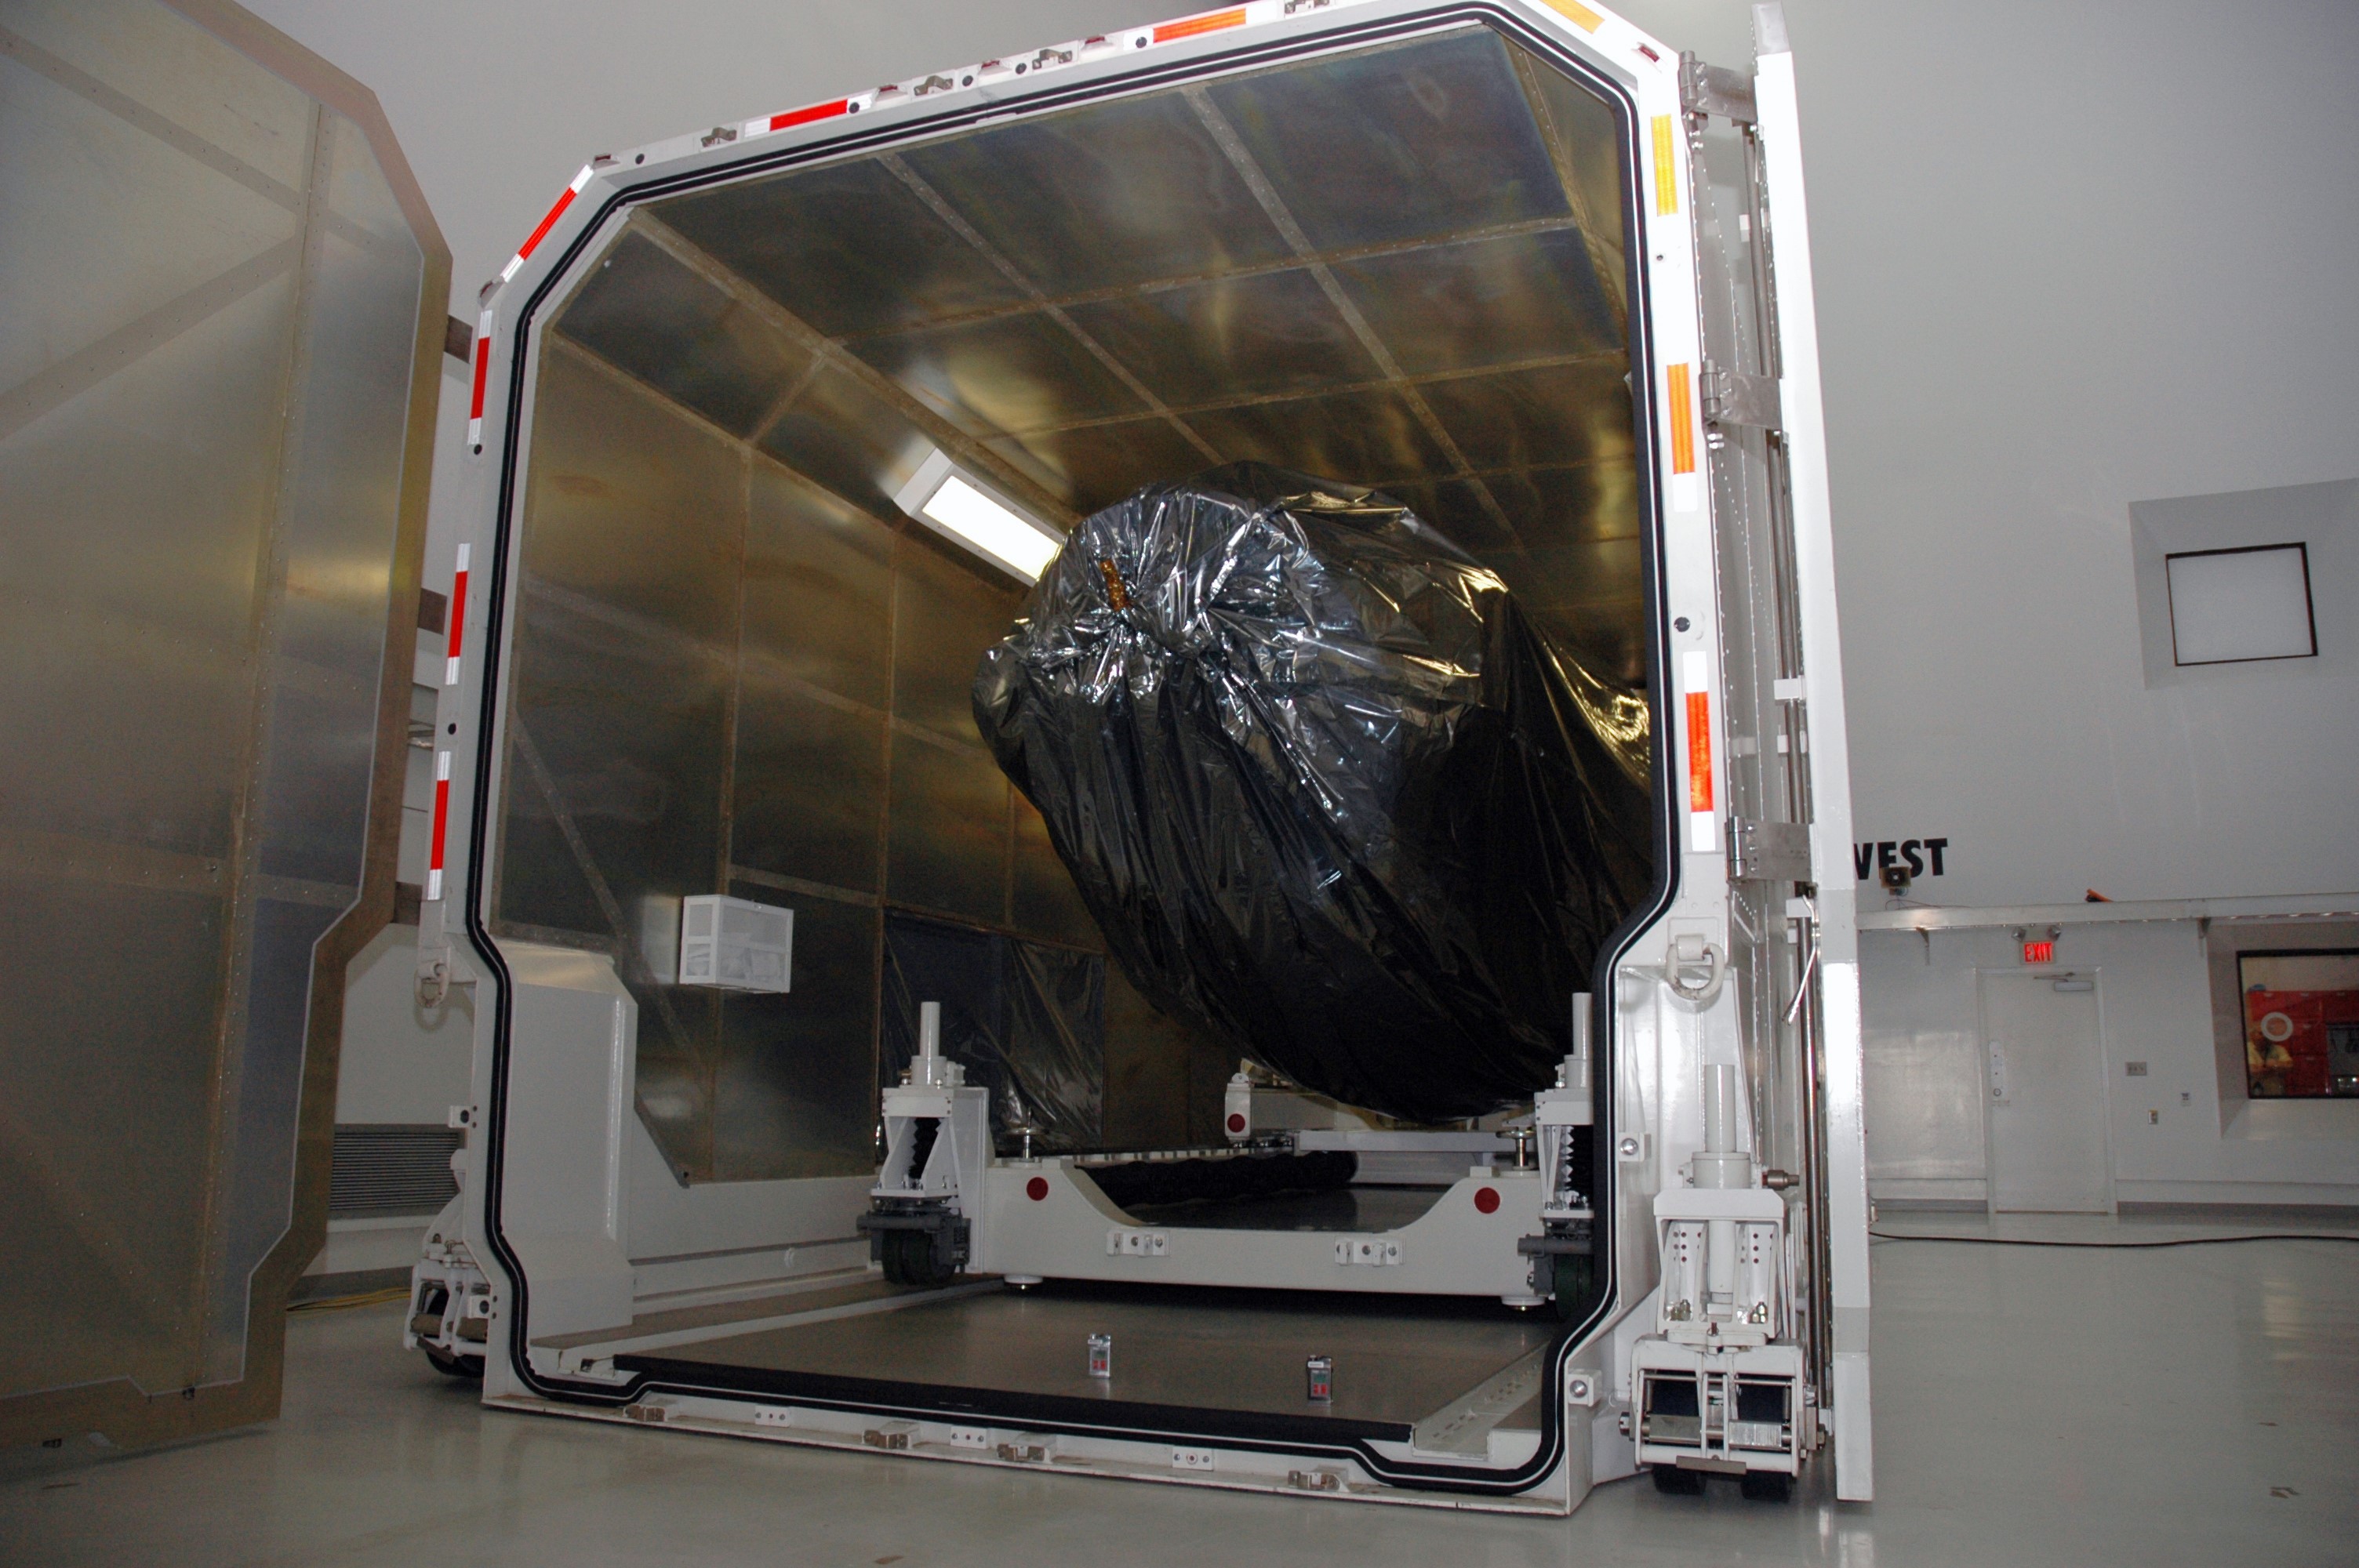

CAPE CANAVERAL, Fla. -- At the Astrotech payload processing facility in Titusville, Fla., the open doors of the shipping container reveal NASA's Kepler spacecraft. After removal from the container, the spacecraft will be rotated to vertical, uncovered and prepared for initial testing. A NASA Discovery mission, Kepler is specifically designed to survey our region of the Milky Way galaxy to discover hundreds of Earth-size and smaller planets in or near the habitable zone and determine how many of the billions of stars in our galaxy have such planets. Results from this mission will allow us to place our solar system within the continuum of planetary systems in the Galaxy. After processing at Astrotech, Kepler will be carried to its launch pad at Cape Canaveral. NASA's planet-hunting Kepler mission is scheduled to launch no earlier than March 5 atop a Delta II rocket.

Credit: NASA/Chris Rhodes